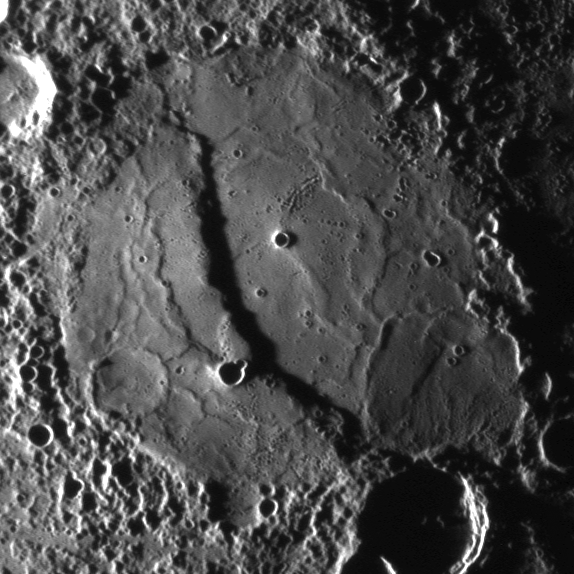

Using Reprojections to Examine Mercury’s Surface

The scarp cutting through this crater was imaged as MESSENGER approached the planet during the mission’s second Mercury flyby. The full NAC image acquired by MDIS is shown in a previous release (PIA11772) while the image shown here is a reprojected view. Compare the two images to see the differences.

By using very precise knowledge about the time that the image was taken and the location of the spacecraft at that time, the original image can be mapped onto a globe of Mercury. Once mapped onto a Mercury globe, that globe can be viewed in many different ways, including reprojections that create flat maps of Mercury’s surface, as seen in this global map of Mercury (PIA11403). The reprojected image shown here is from a simple cylindrical map projection. Map projections are needed to measure accurately the extent of features on the surface. For example, from this reprojection it was determined that this scarp is about 1 kilometer (0.6 miles) high and over 160 kilometers (100 miles) in length. MESSENGER Science Team members recently published an image similar to this reprojection in Science magazine.

Date Acquired: October 6, 2008
Image Mission Elapsed Time (MET): 131766501
Instrument: Narrow Angle Camera (NAC) of the Mercury Dual Imaging System (MDIS)
Resolution: 420 meters/pixel (0.26 miles)
Scale: This crater is about 200 kilometers (124 miles) in diameter
Spacecraft Altitude: 16,300 kilometers (10,100 miles)

These images are from MESSENGER, a NASA Discovery mission to conduct the first orbital study of the innermost planet, Mercury. For information regarding the use of images, see the MESSENGER image use policy.

Credit: NASA/Johns Hopkins University Applied Physics Laboratory/Arizona State University/Carnegie Institution of Washington